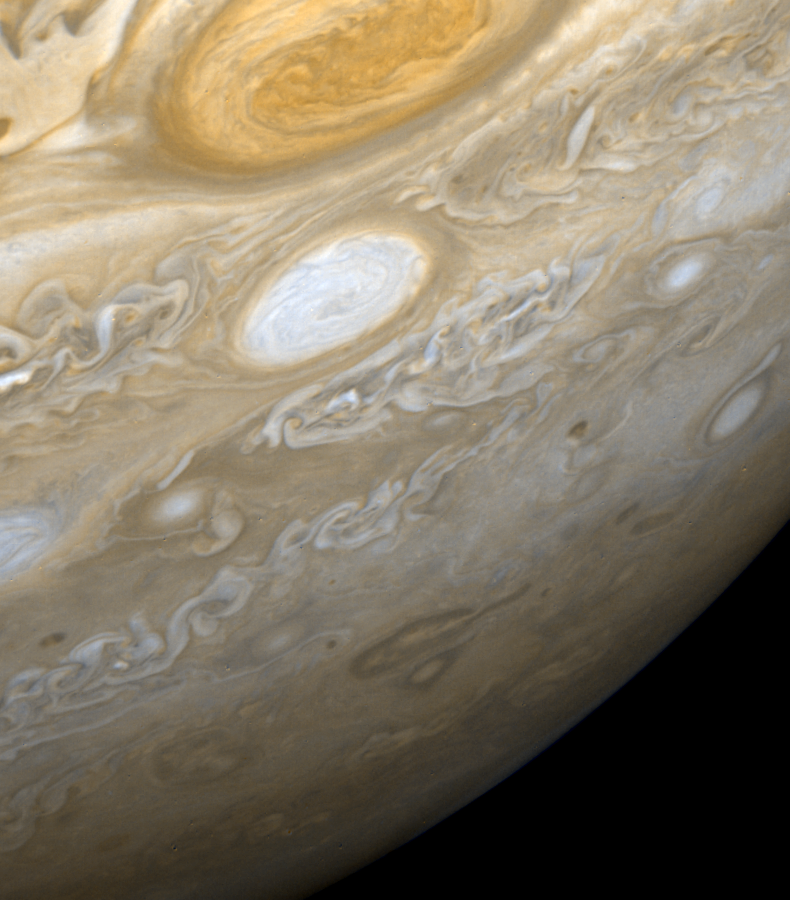

Jupiter – Region from the Great Red Spot to the South Pole

This picture shows a region of the southern hemisphere extending from the Great Red Spot to the south pole. The white oval is seen beneath the Great Red Spot, and several small scale spots are visible farther to the south. Some of these organized cloud spots have similar morphologies, such as anticyclonic rotations and cyclonic regions to their west. The presence of the white oval causes the streamlines of the flow to bunch up between it and the Great Red Spot.

Credit: NASA/JPL